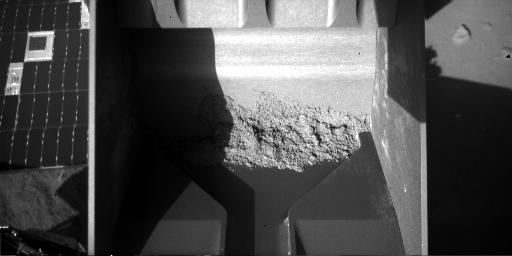

Soil Still in Scoop After Sample-Delivery Attempt

This image from the Robotic Arm Camera on NASA’s Phoenix Mars Lander shows that soil remained inside the arm’s scoop after an attempt to deliver a soil sample to a laboratory oven during the lander’s 60th Martian day, or sol (July 26, 2008).

The Phoenix Mission is led by the University of Arizona, Tucson, on behalf of NASA. Project management of the mission is by NASA’s Jet Propulsion Laboratory, Pasadena, Calif. Spacecraft development is by Lockheed Martin Space Systems, Denver.

Photojournal Note: As planned, the Phoenix lander, which landed May 25, 2008 23:53 UTC, ended communications in November 2008, about six months after landing, when its solar panels ceased operating in the dark Martian winter.

Credit: NASA/JPL-Caltech/University of Arizona/Max Planck Institute